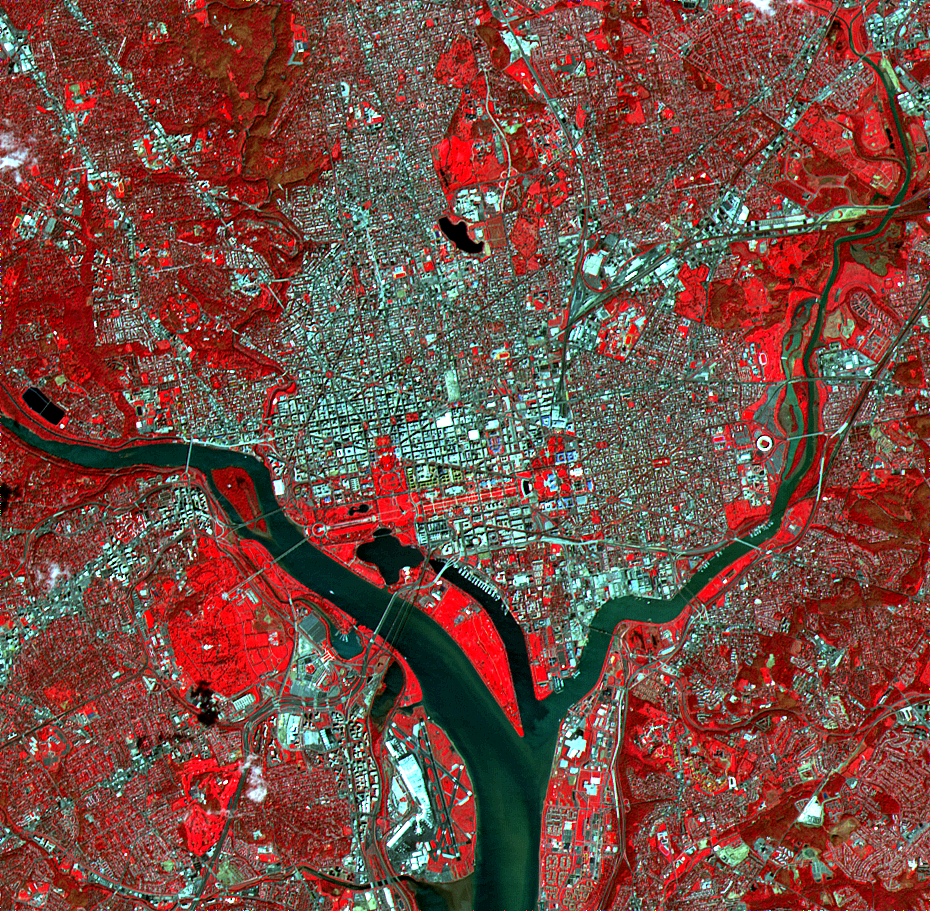

ASTER Washington, D.C.

The White House, the Jefferson Memorial, and the Washington Monument with its shadow are all visible in this image of Washington, D.C. With its 15-meter spatial resolution, ASTER can see individual buildings. Taken on June 1, 2000, this image covers an area 14 kilometers (8.5 miles) wide and 13.7 kilometers (8.2 miles) long in three bands of the reflected visible and infrared wavelength region. The combination of visible and near infrared bands displays vegetation in red and water in dark grays. The Potomac River flows from the middle left to the bottom center. The large red area west of the river is Arlington National Cemetery.

Advanced Spaceborne Thermal Emission and Reflection Radiometer (ASTER) is one of five Earth-observing instruments launched December 18, 1999, on NASA’s Terra satellite. The instrument was built by Japan’s Ministry of International Trade and Industry. A joint U.S./Japan science team is responsible for validation and calibration of the instrument and the data products. Dr. Anne Kahle at NASA’s Jet Propulsion Laboratory, Pasadena, California, is the U.S. science team leader; Moshe Pniel of JPL is the project manager. ASTER is the only high-resolution imaging sensor on Terra. The primary goal of the ASTER mission is to obtain high-resolution image data in 14 channels over the entire land surface, as well as black and white stereo images. With revisit time of between 4 and 16 days, ASTER will provide the capability for repeat coverage of changing areas on Earth’s surface.

The broad spectral coverage and high spectral resolution of ASTER will provide scientists in numerous disciplines with critical information for surface mapping and monitoring dynamic conditions and temporal change. Examples of applications include monitoring glacial advances and retreats, potentially active volcanoes, thermal pollution, and coral reef degradation; identifying crop stress; determining cloud morphology and physical properties; evaluating wetlands; mapping surface temperature of soils and geology; and measuring surface heat balance.

Credit: NASA/GSFC/METI/ERSDAC/JAROS, and U.S./Japan ASTER Science Team